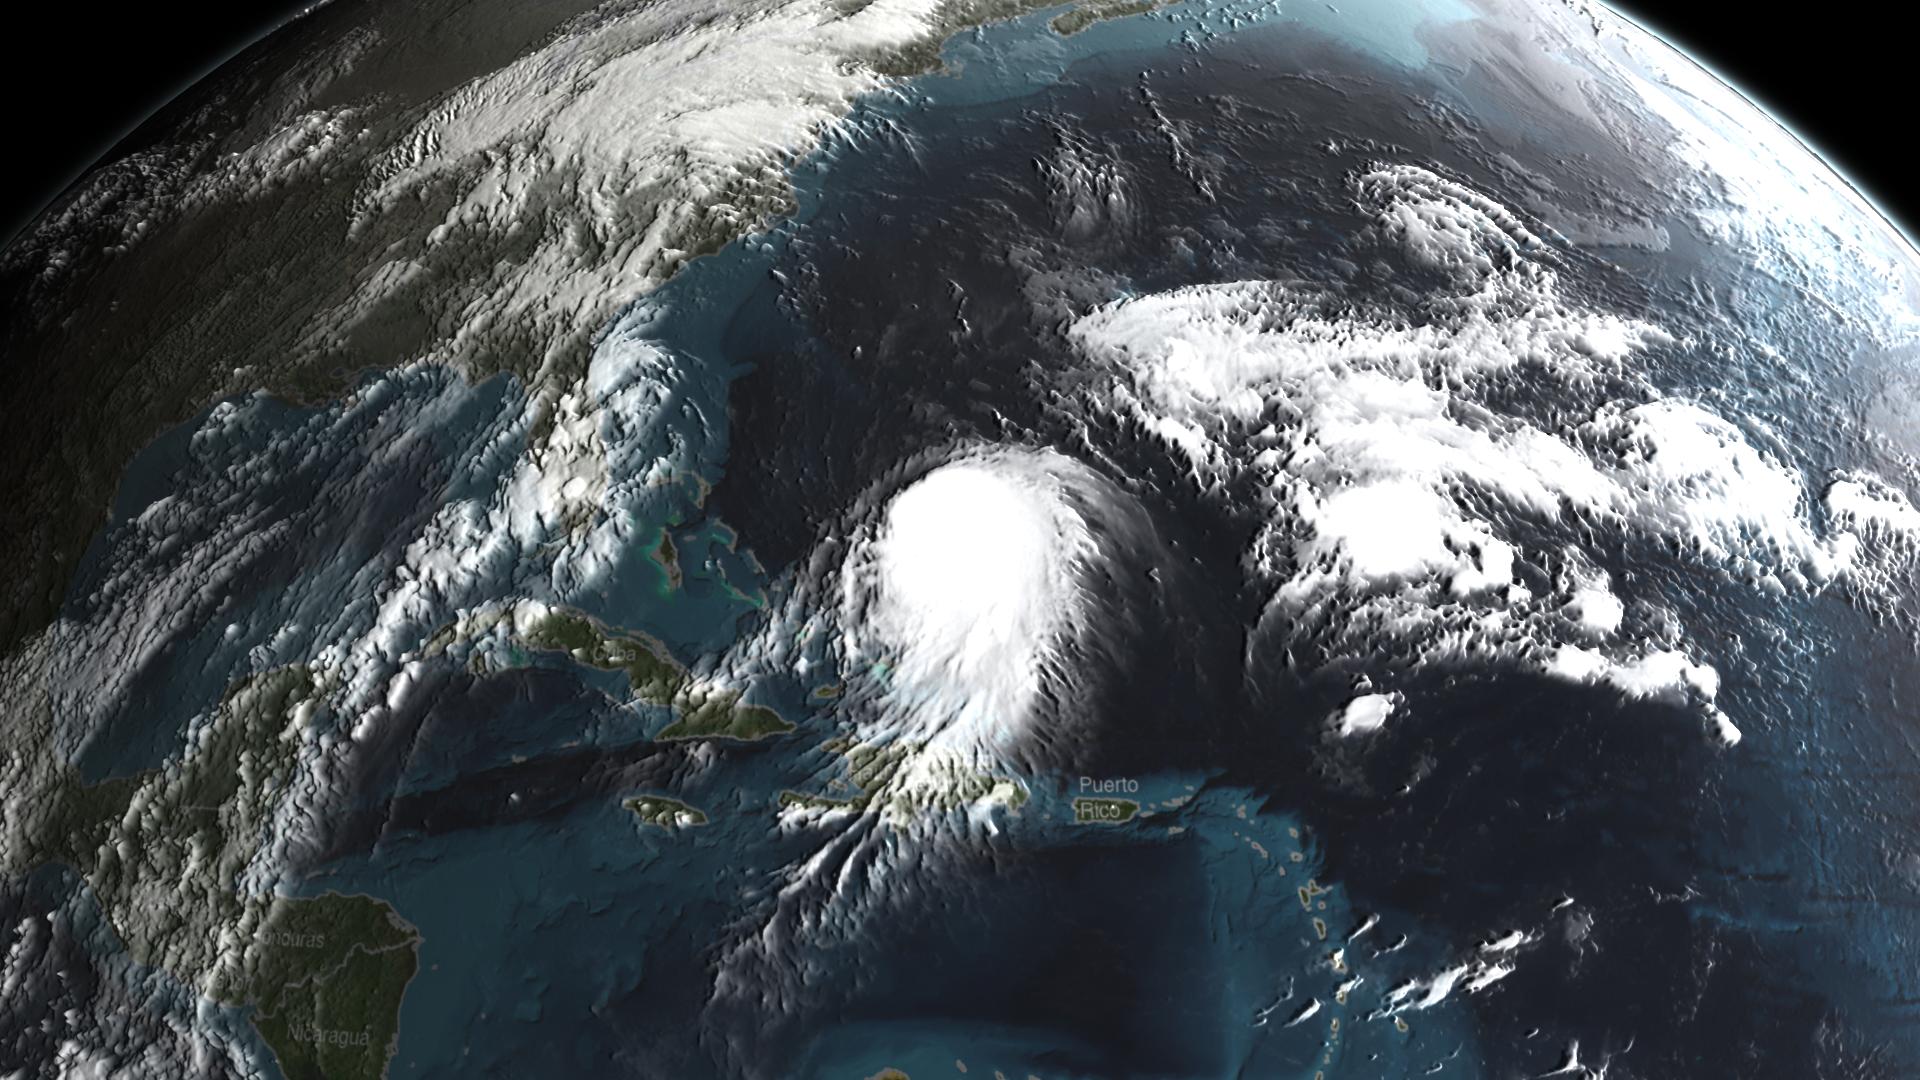

GPM Captures Hurricane Joaquin

Joaquin became a tropical storm Monday evening (EDT) midway between the Bahamas and Bermuda and has now formed into Hurricane Joaquin, the 3rd of the season--the difference is Joaquin could impact the US East Coast. NASA's GPM satellite captured Joaquin Tuesday, September 29th at 21:39 UTC (5:39 pm EDT).

Credit: NASA's Scientific Visualization Studio Data provided by the joint NASA/JAXA GPM mission. Download/read more: svs.gsfc.nasa.gov/cgi-bin/details.cgi?aid=4367